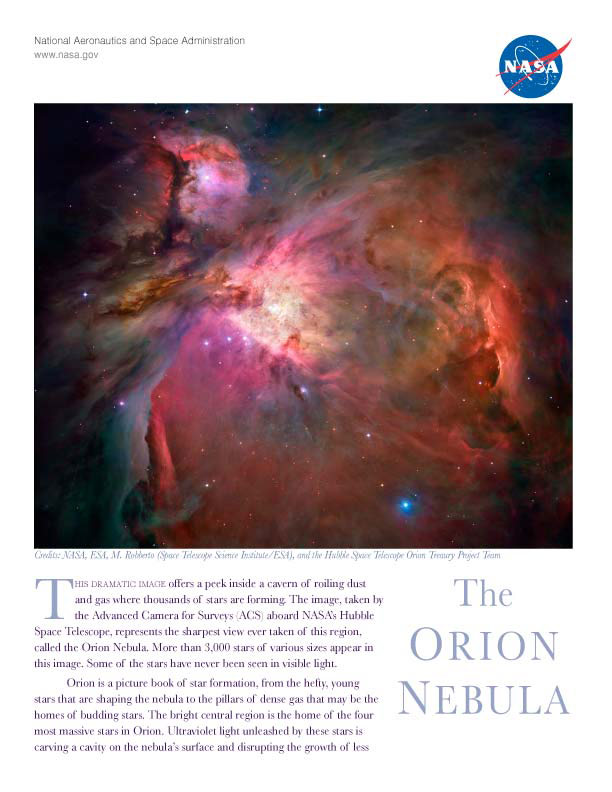

“The Orion Nebula” – Handout

This dramatic image offers a peek inside a cavern of roiling dust and gas where thousands of stars are forming. The image, taken by the Advanced Camera for Surveys (ACS) aboard NASA's Hubble Space Telescope, represents the sharpest view ever taken of this region, called the Orion Nebula. More than 3,000 stars of various sizes appear in this image. Some of the stars have never been seen in visible light.

Credit: NASA, ESA, and A. Feild (STScI)